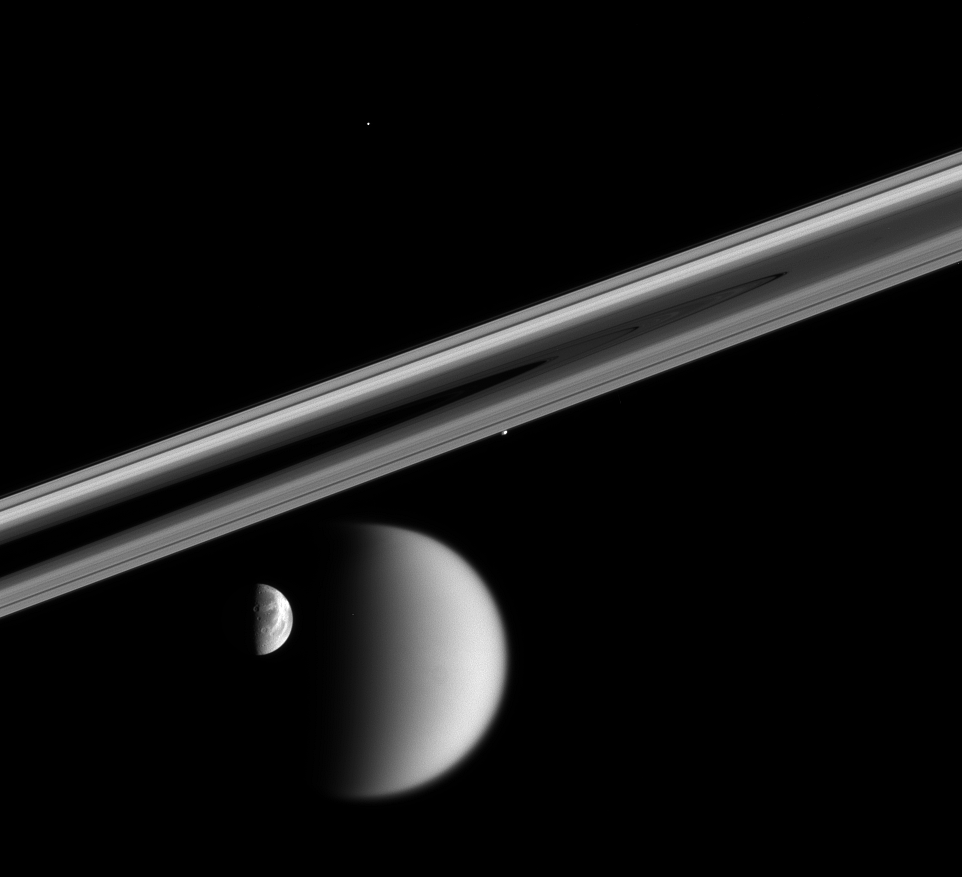

When Moons Align

In a rare moment, the Cassini spacecraft captured this enduring portrait of a near-alignment of four of Saturn’s restless moons. Timing is critical when trying to capture a view of multiple bodies, like this one. All four of the moons seen here were on the far side of the rings from the spacecraft when this image was taken; and about an hour later, all four had disappeared behind Saturn.

Seen here are Titan (5,150 kilometers, or 3,200 miles across) and Dione (1,126 kilometers, or 700 miles across) at bottom; Prometheus (102 kilometers, or 63 miles across) hugs the rings at center; Telesto (24 kilometers, or 15 miles across) is a mere speck in the darkness above center.

This image was taken in visible light with the Cassini spacecraft narrow-angle camera on Oct. 17, 2005, at a distance of approximately 3.4 million kilometers (2.1 million miles) from Titan and 2.5 million kilometers (1.6 million miles) from Dione. The image scale is 16 kilometers (10 miles) per pixel on Dione and 21 kilometers (13 miles) per pixel on Titan.

The Cassini-Huygens mission is a cooperative project of NASA, the European Space Agency and the Italian Space Agency. The Jet Propulsion Laboratory, a division of the California Institute of Technology in Pasadena, manages the mission for NASA’s Science Mission Directorate, Washington, D.C. The Cassini orbiter and its two onboard cameras were designed, developed and assembled at JPL. The imaging operations center is based at the Space Science Institute in Boulder, Colo.

Credit: NASA/JPL/Space Science Institute